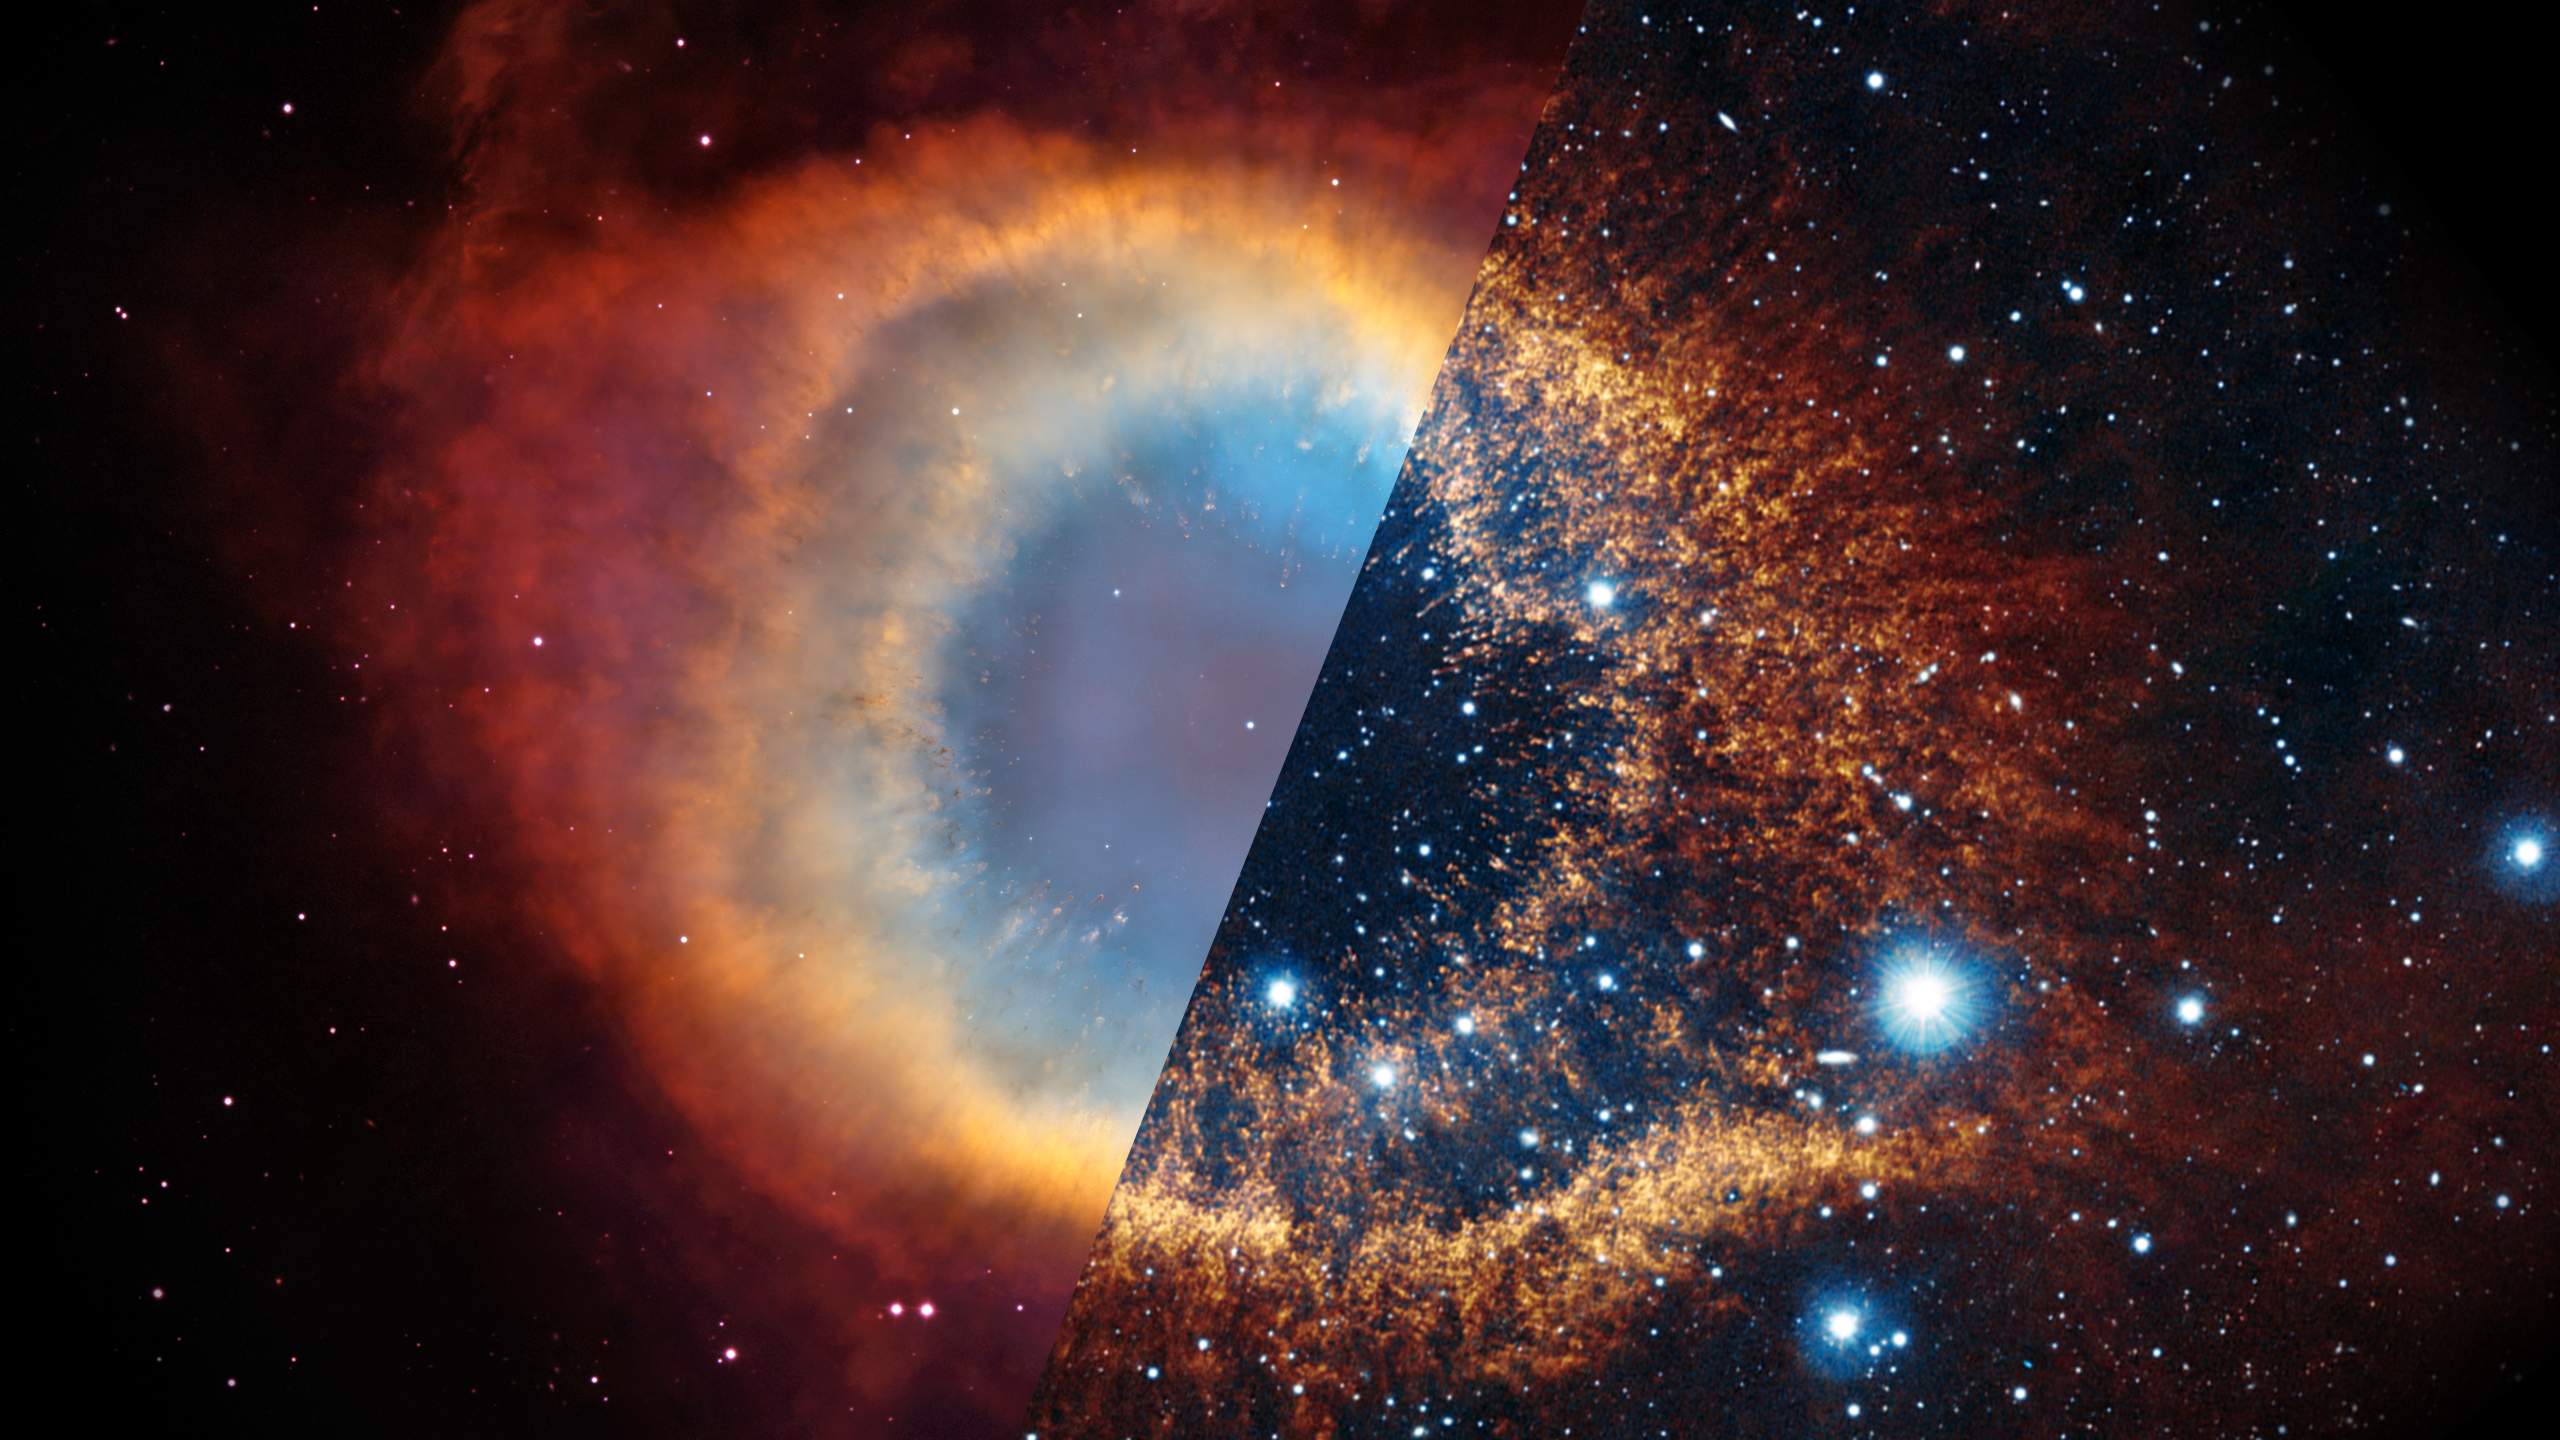

Infrared Universe: Helix Nebula

Stars like our Sun end their lives by casting off their outer layers, briefly forming a spectacular "planetary nebula" like the Helix Nebula. In visible light, we see the glow of hot gases illuminated by a hot, compact core, known as a "white dwarf." Shifting into the near-infrared reveals the glow of more complex molecules formed in the outer shell. The mid-infrared glow highlights the warm (bright red) dust surrounding the white dwarf.

Optical: Hot gas ejected from a dying star glows.

Near-Infrared: Near-infrared light reveals cooler material.
Credit: ESO, VISTA, J. Emerson. Acknowledgment: Cambridge Astronomical Survey Unit

Mid-far-Infrared: Warm dust is identified in mid-infrared light.
Credit: NASA/JPL-Caltech, K. Su (Univ. of Arizona)

Infrared-Ultraviolet: The ultraviolet light traces the hot gas being expelled from the dying star.
Credit: NASA, JPL-Caltech

About the Infrared Universe Collection
The human eye can only see visible light, but objects give off a variety of wavelengths of light. To see an object as it truly exists, we would ideally look at its appearance through the full range of the electromagnetic spectrum. Telescopes show us objects as they appear emitting different energies of light, with each wavelength conveying unique information about the object. The Webb Space Telescope will study infrared light from celestial objects with much greater clarity and sensitivity than ever before. Explore the Infrared Universe. Adapted from Cool Cosmos by IPAC, with additional contributions from Bruno Merin and Miguel Merin (Pludo).

Credit: Video: NASA, ESA, Gregory Bacon (STScI); Image: NASA, ESA, NOAO, ESO, VISTA, CASU, NASA-JPL, Caltech, Hubble Helix Nebula Team, Margaret Meixner (STScI), Travis Rector (NRAO), J. Emerson, K. Su (University of Arizona)